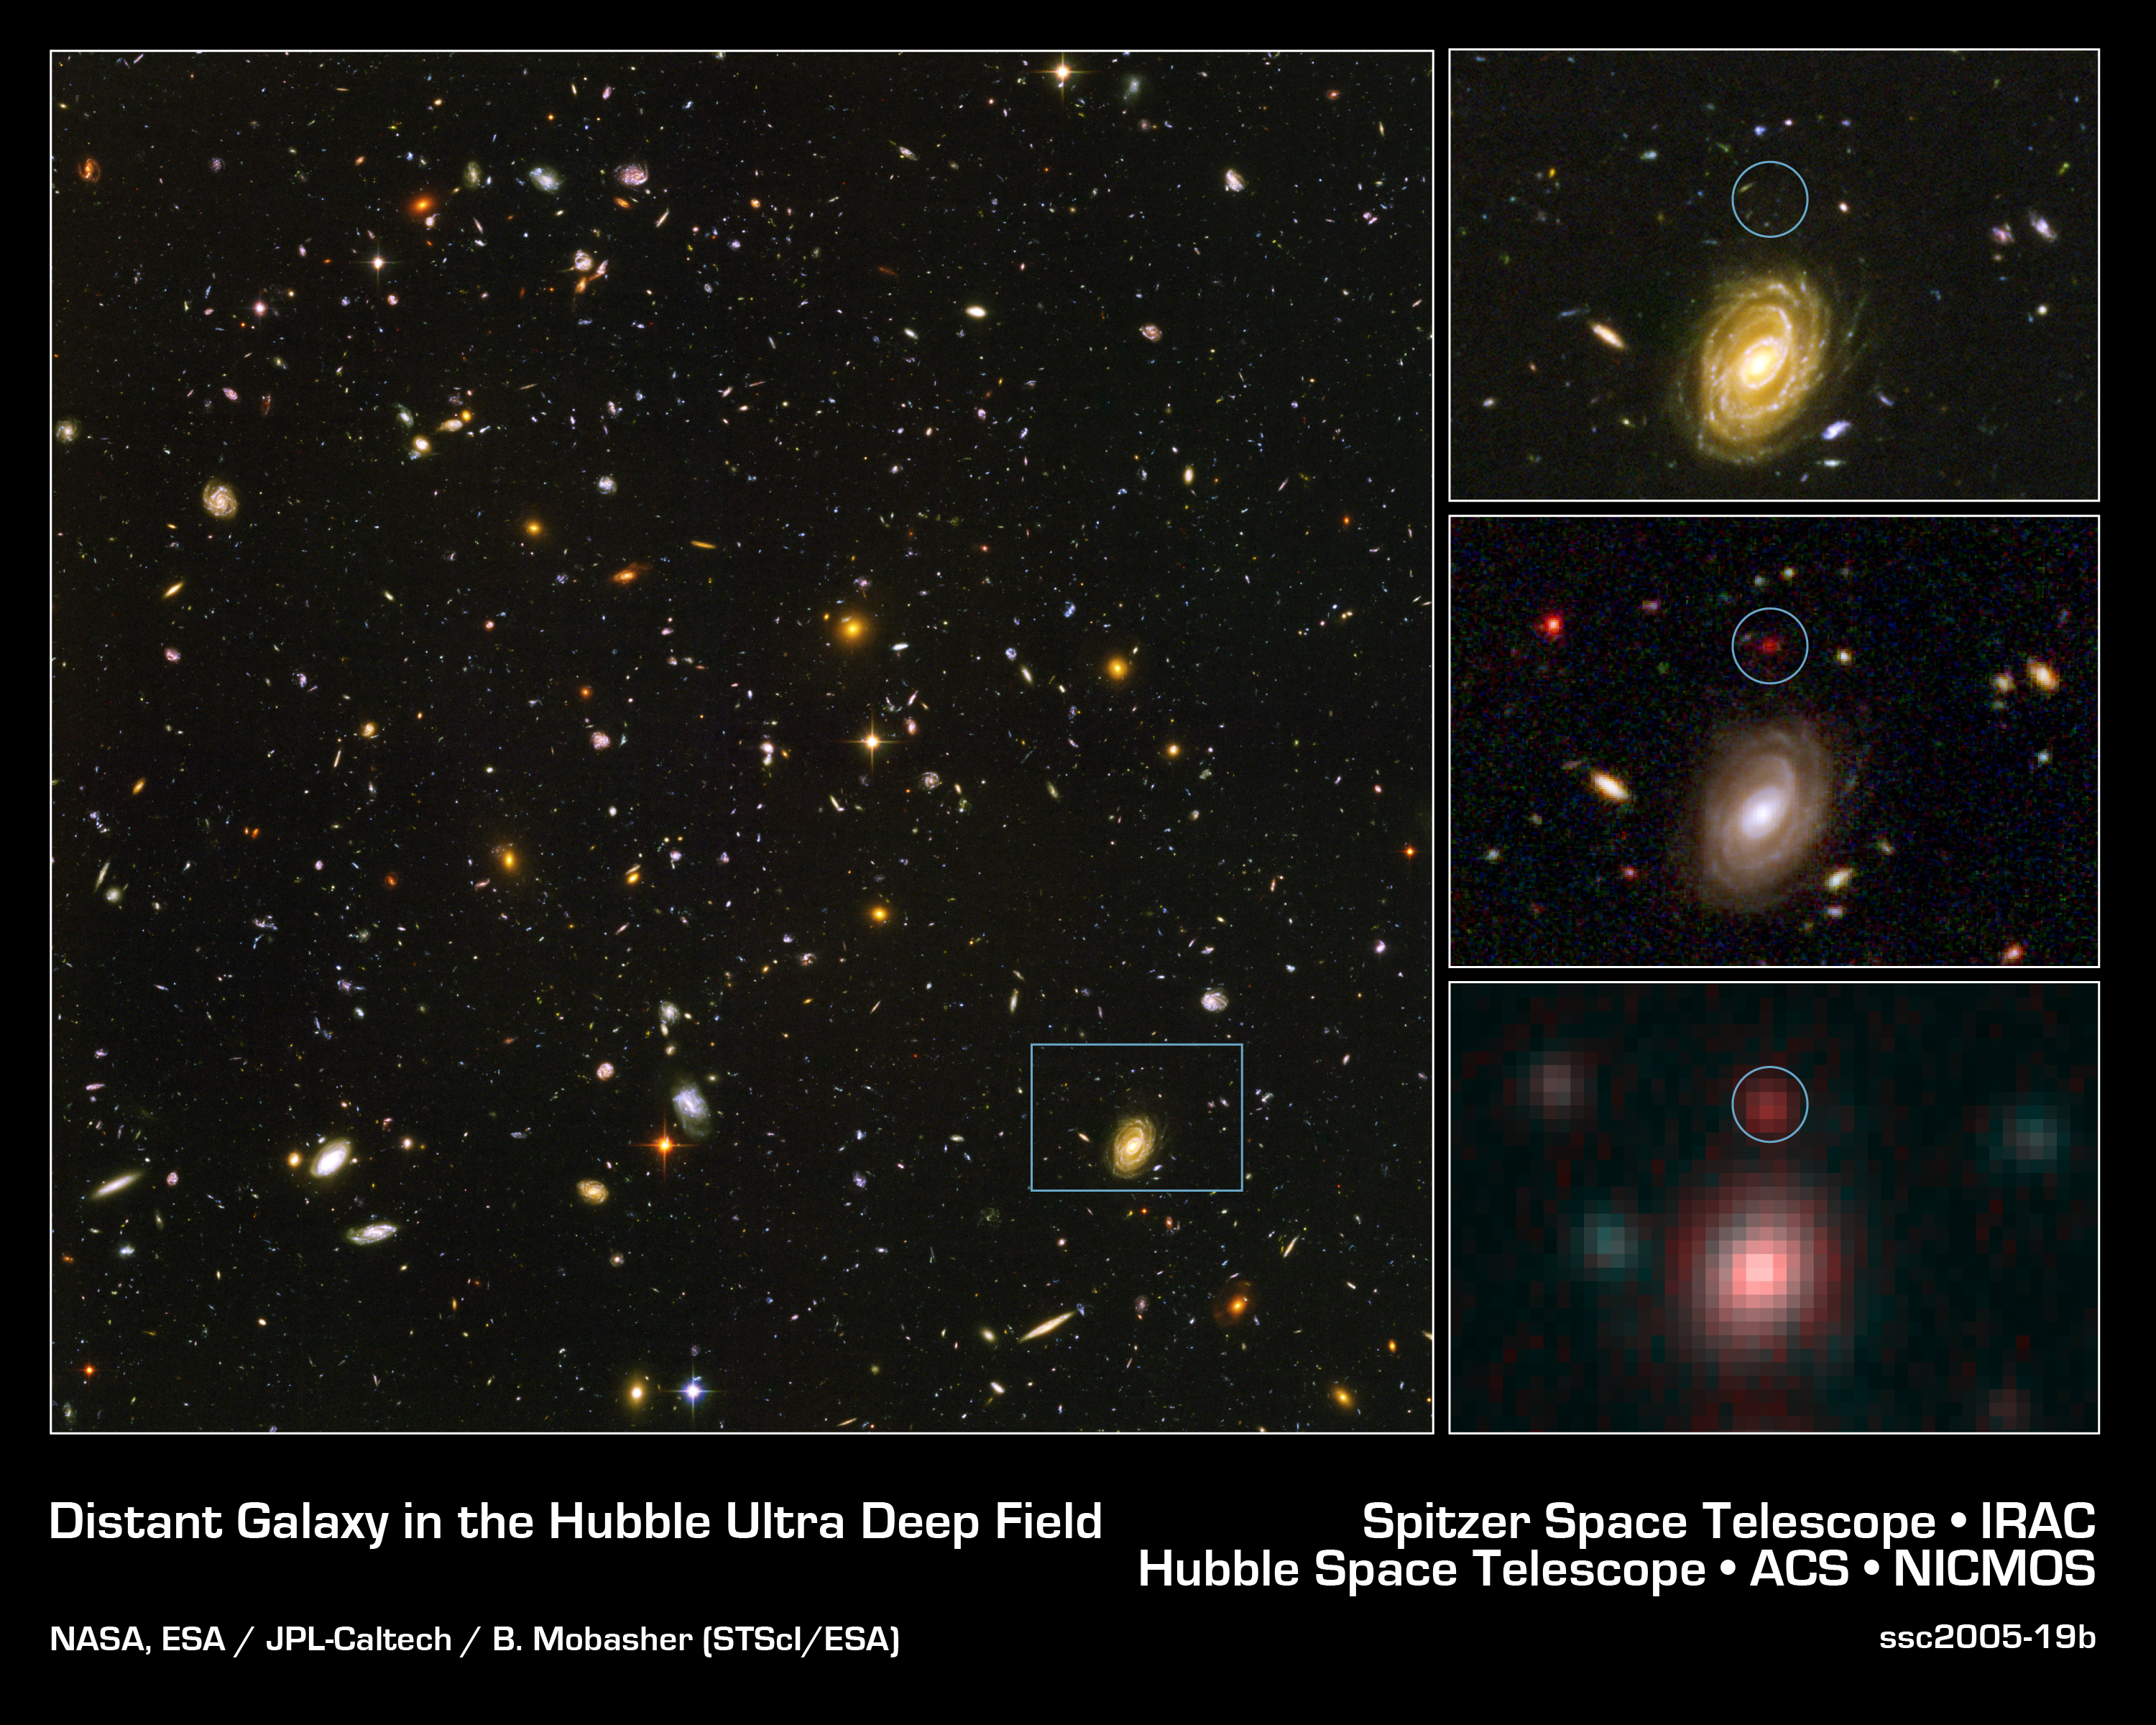

Spitzer and Hubble Team up to Find 'Big Baby' Galaxies in the Distant Universe

This image demonstrates how data from two of NASA's Great Observatories, the Spitzer and Hubble Space Telescopes, are used to identify one of the most distant galaxies ever seen. This galaxy is unusually massive for its youthful age of 800 million years (after the Big Bang. The Milky Way by comparison is approximately 13 billion years old.)

[Left] - The galaxy, named HUDF-JD2, was pinpointed among approximately 10,000 others in a small area of sky called the Hubble Ultra Deep Field. This is the deepest images of the universe ever made at optical and near-infrared wavelengths.

[Upper Right] - A blow-up of one small area of the Hubble Ultra Deep Field is used to identify where the distant galaxy is located (inside green circle). This indicates that the galaxy's visible light has been absorbed by traveling billions of light-years through intervening hydrogen.

[Center Right] - The galaxy was detected using Hubble's near infrared camera and multi-object spectrometer. But at near-infrared wavelengths it is very faint and red.

[Bottom Right] - The Spitzer infrared array camera, easily detects the galaxy at longer infrared wavelengths. The instrument is sensitive to the light from older, redder stars which should make up most of the mass in a galaxy. The brightness of the infrared galaxy suggests that it is quite massive.

Credit: NASA, ESA/JPL-Caltech/B. Mobasher (STScI/ESA)